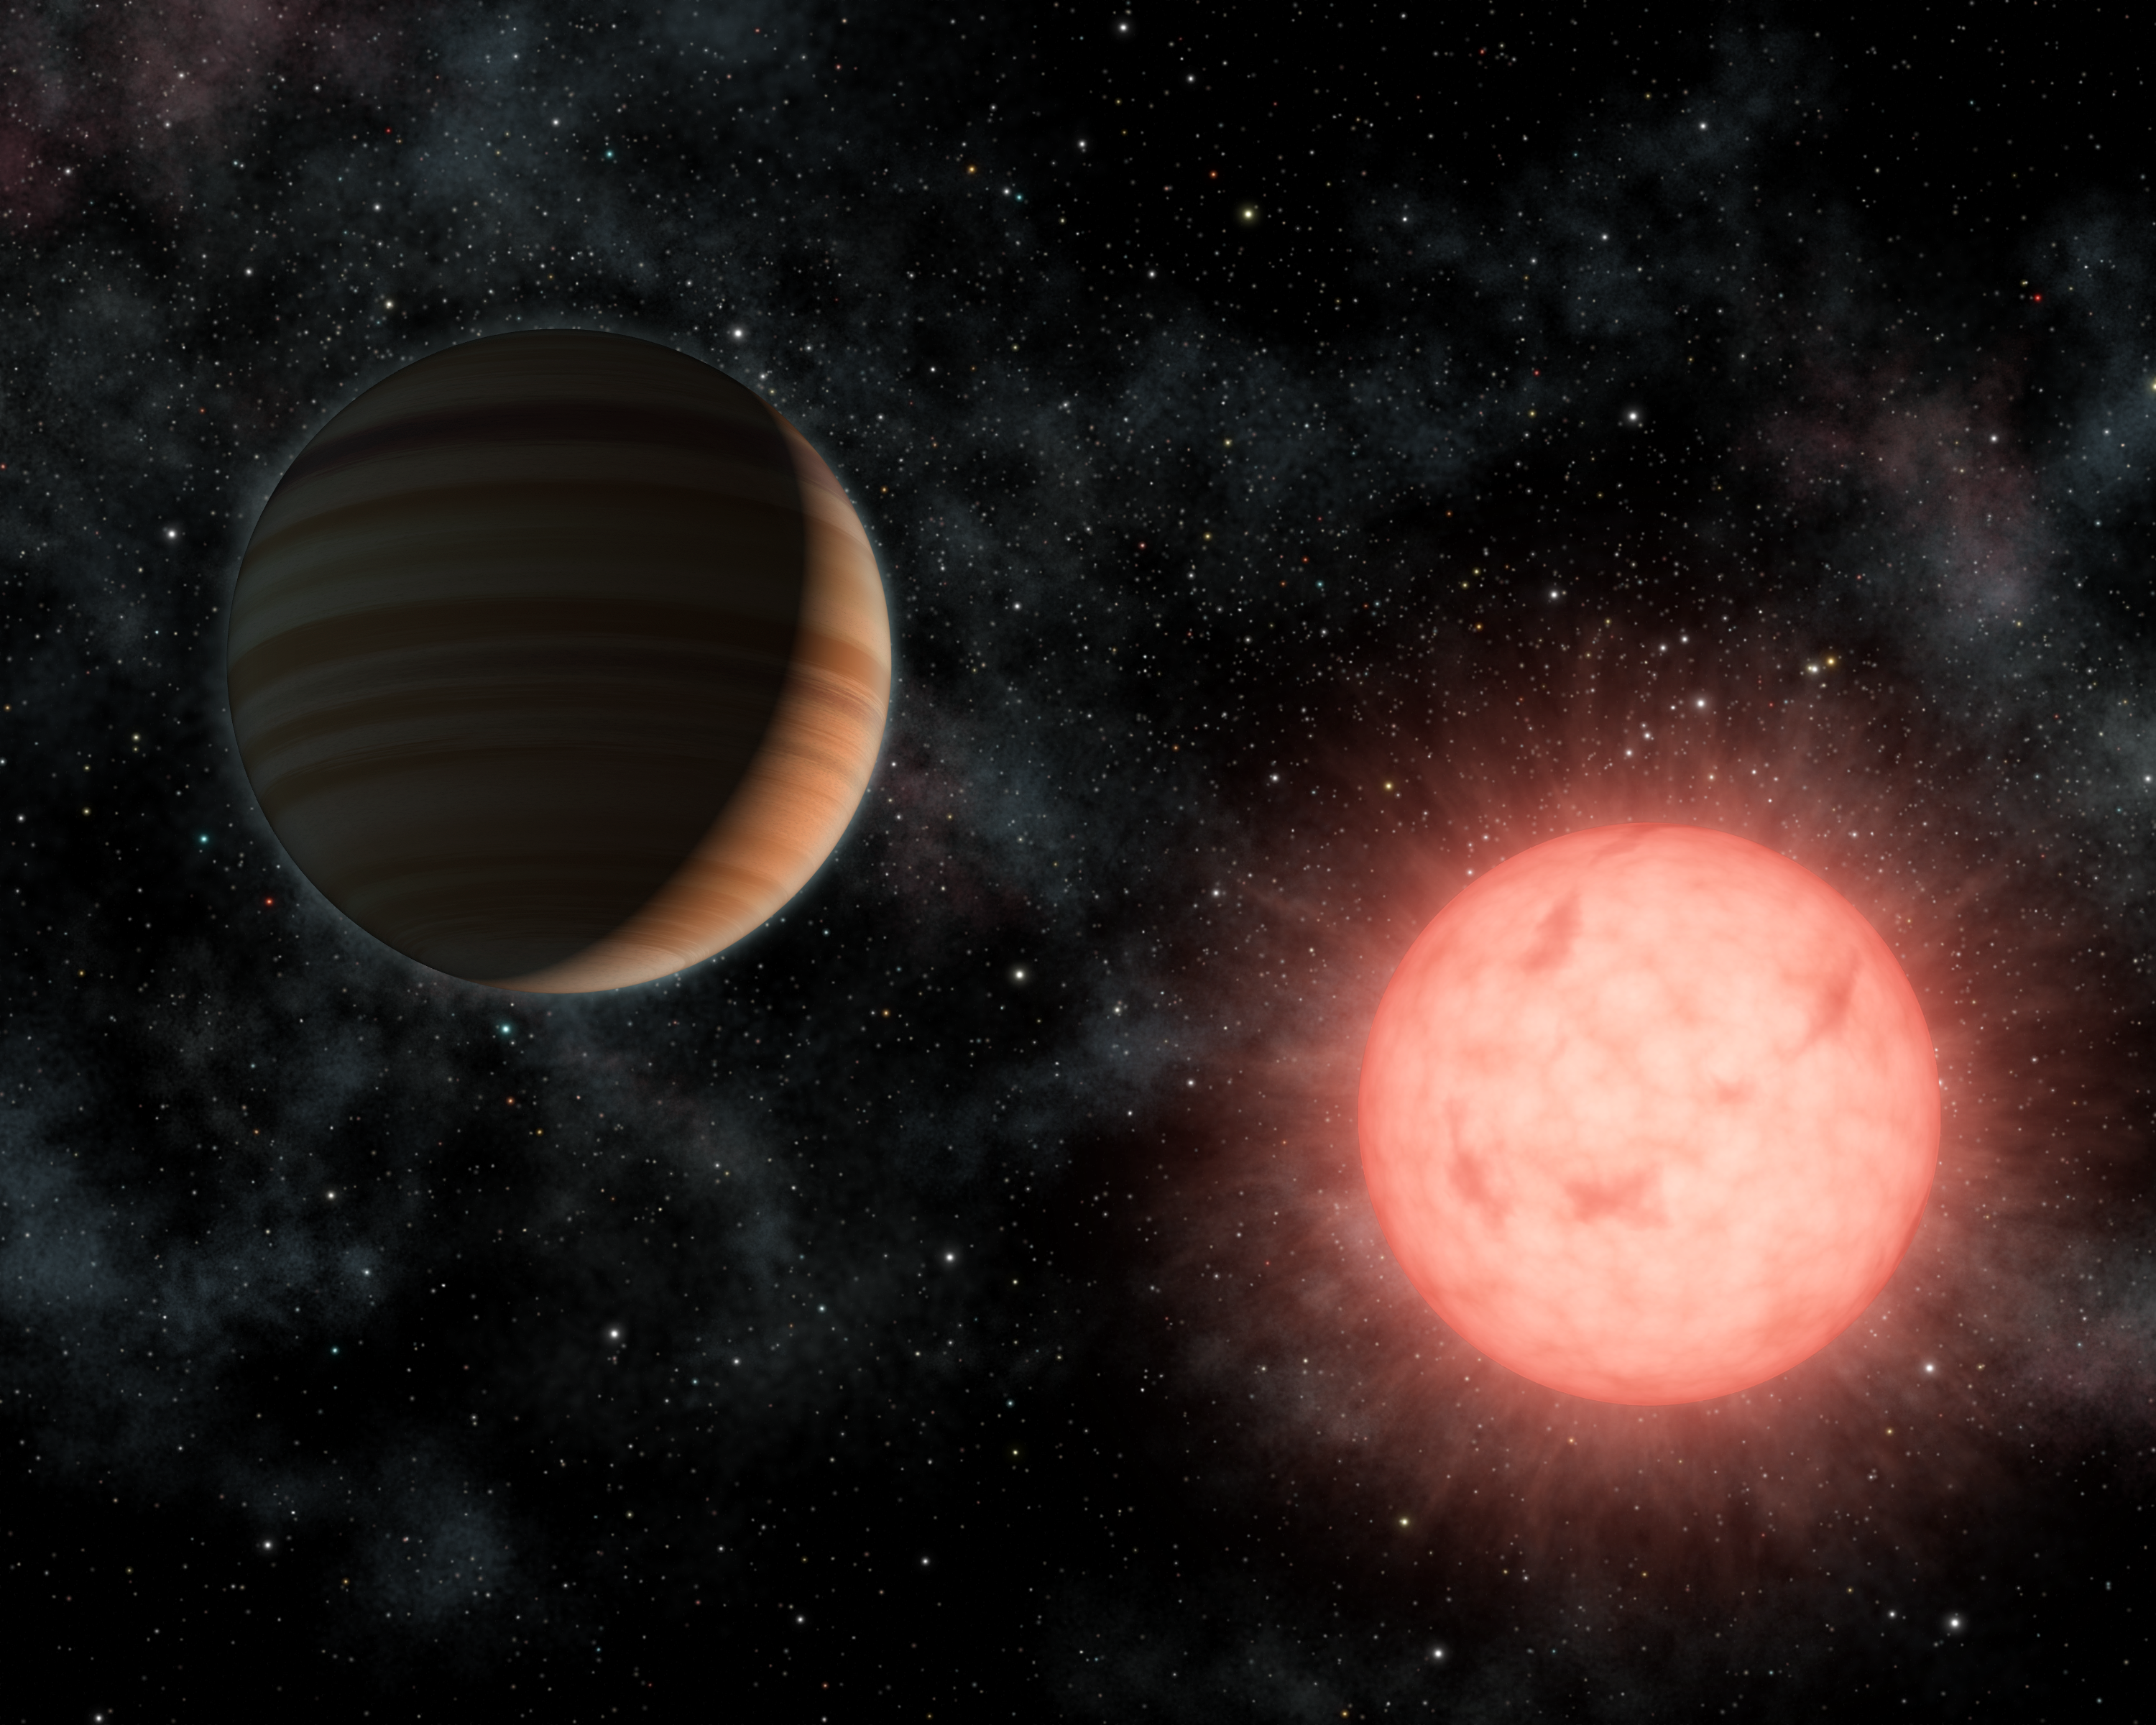

A Planet as Big as its Star (Artist Concept)

This artist’s concept shows the smallest star known to host a planet. The planet, called VB 10b, was discovered using astrometry, a method in which the wobble induced by a planet on its star is measured precisely on the sky.

The dim, red star, called VB 10, is a so-called M-dwarf, located 20 light-years away in the constellation Aquila. It has only one-twelfth the mass, and one-tenth the size, of our sun. The planet is a gas giant similar in size to Jupiter but with six times the mass. Though the planet is less massive than its star, the two orbs would have a similar diameter.

VB 10b orbits its star about every 9 months at a distance of 50 million kilometers (30 million miles).

Credit: NASA/JPL-Caltech